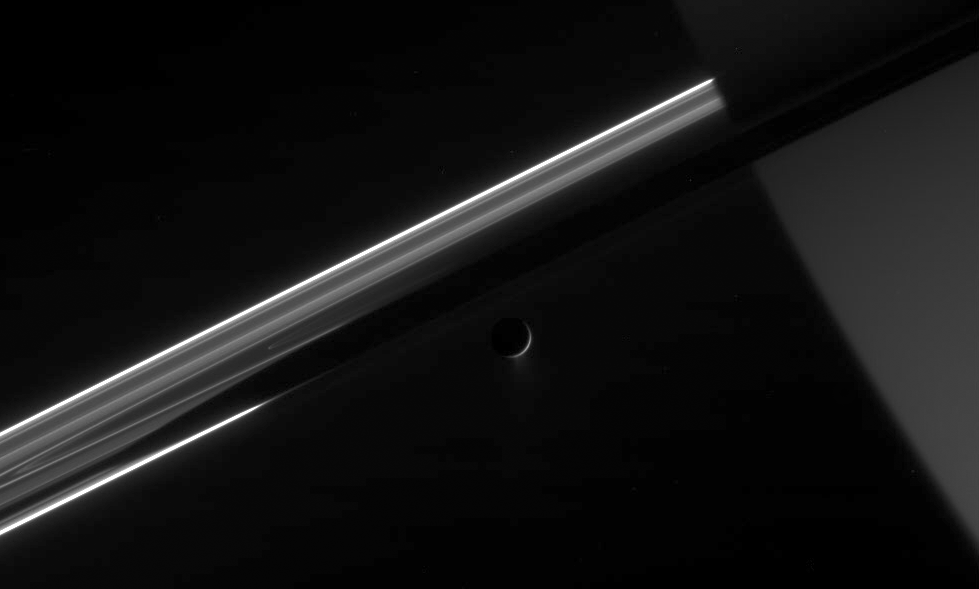

Dark Side of Saturn’s Moon

Cassini stares toward the night side of Saturn, seen here on the right, as the active icy moon Enceladus glides past.

The moon’s now famous icy plumes spew out of the south polar region (see PIA07758), providing a fresh supply of material for Saturn’s E ring.

Enceladus is 505 kilometers (314 miles) across. Saturn’s shadow stretches over the rings above the crescent moon.

The image was acquired in visible light with the Cassini spacecraft narrow-angle camera on May 4, 2006 at a distance of approximately 2.1 million kilometers (1.3 million miles) from Enceladus and 2.3 million kilometers (1.5 million miles) from Saturn. The image was taken at a Sun-Enceladus-spacecraft, or phase, angle of 159 degrees. Image scale is 13 kilometers (8 miles) per pixel on Enceladus.

The Cassini-Huygens mission is a cooperative project of NASA, the European Space Agency and the Italian Space Agency. The Jet Propulsion Laboratory, a division of the California Institute of Technology in Pasadena, manages the mission for NASA’s Science Mission Directorate, Washington, D.C. The Cassini orbiter and its two onboard cameras were designed, developed and assembled at JPL. The imaging operations center is based at the Space Science Institute in Boulder, Colo.

Credit: NASA/JPL/Space Science Institute